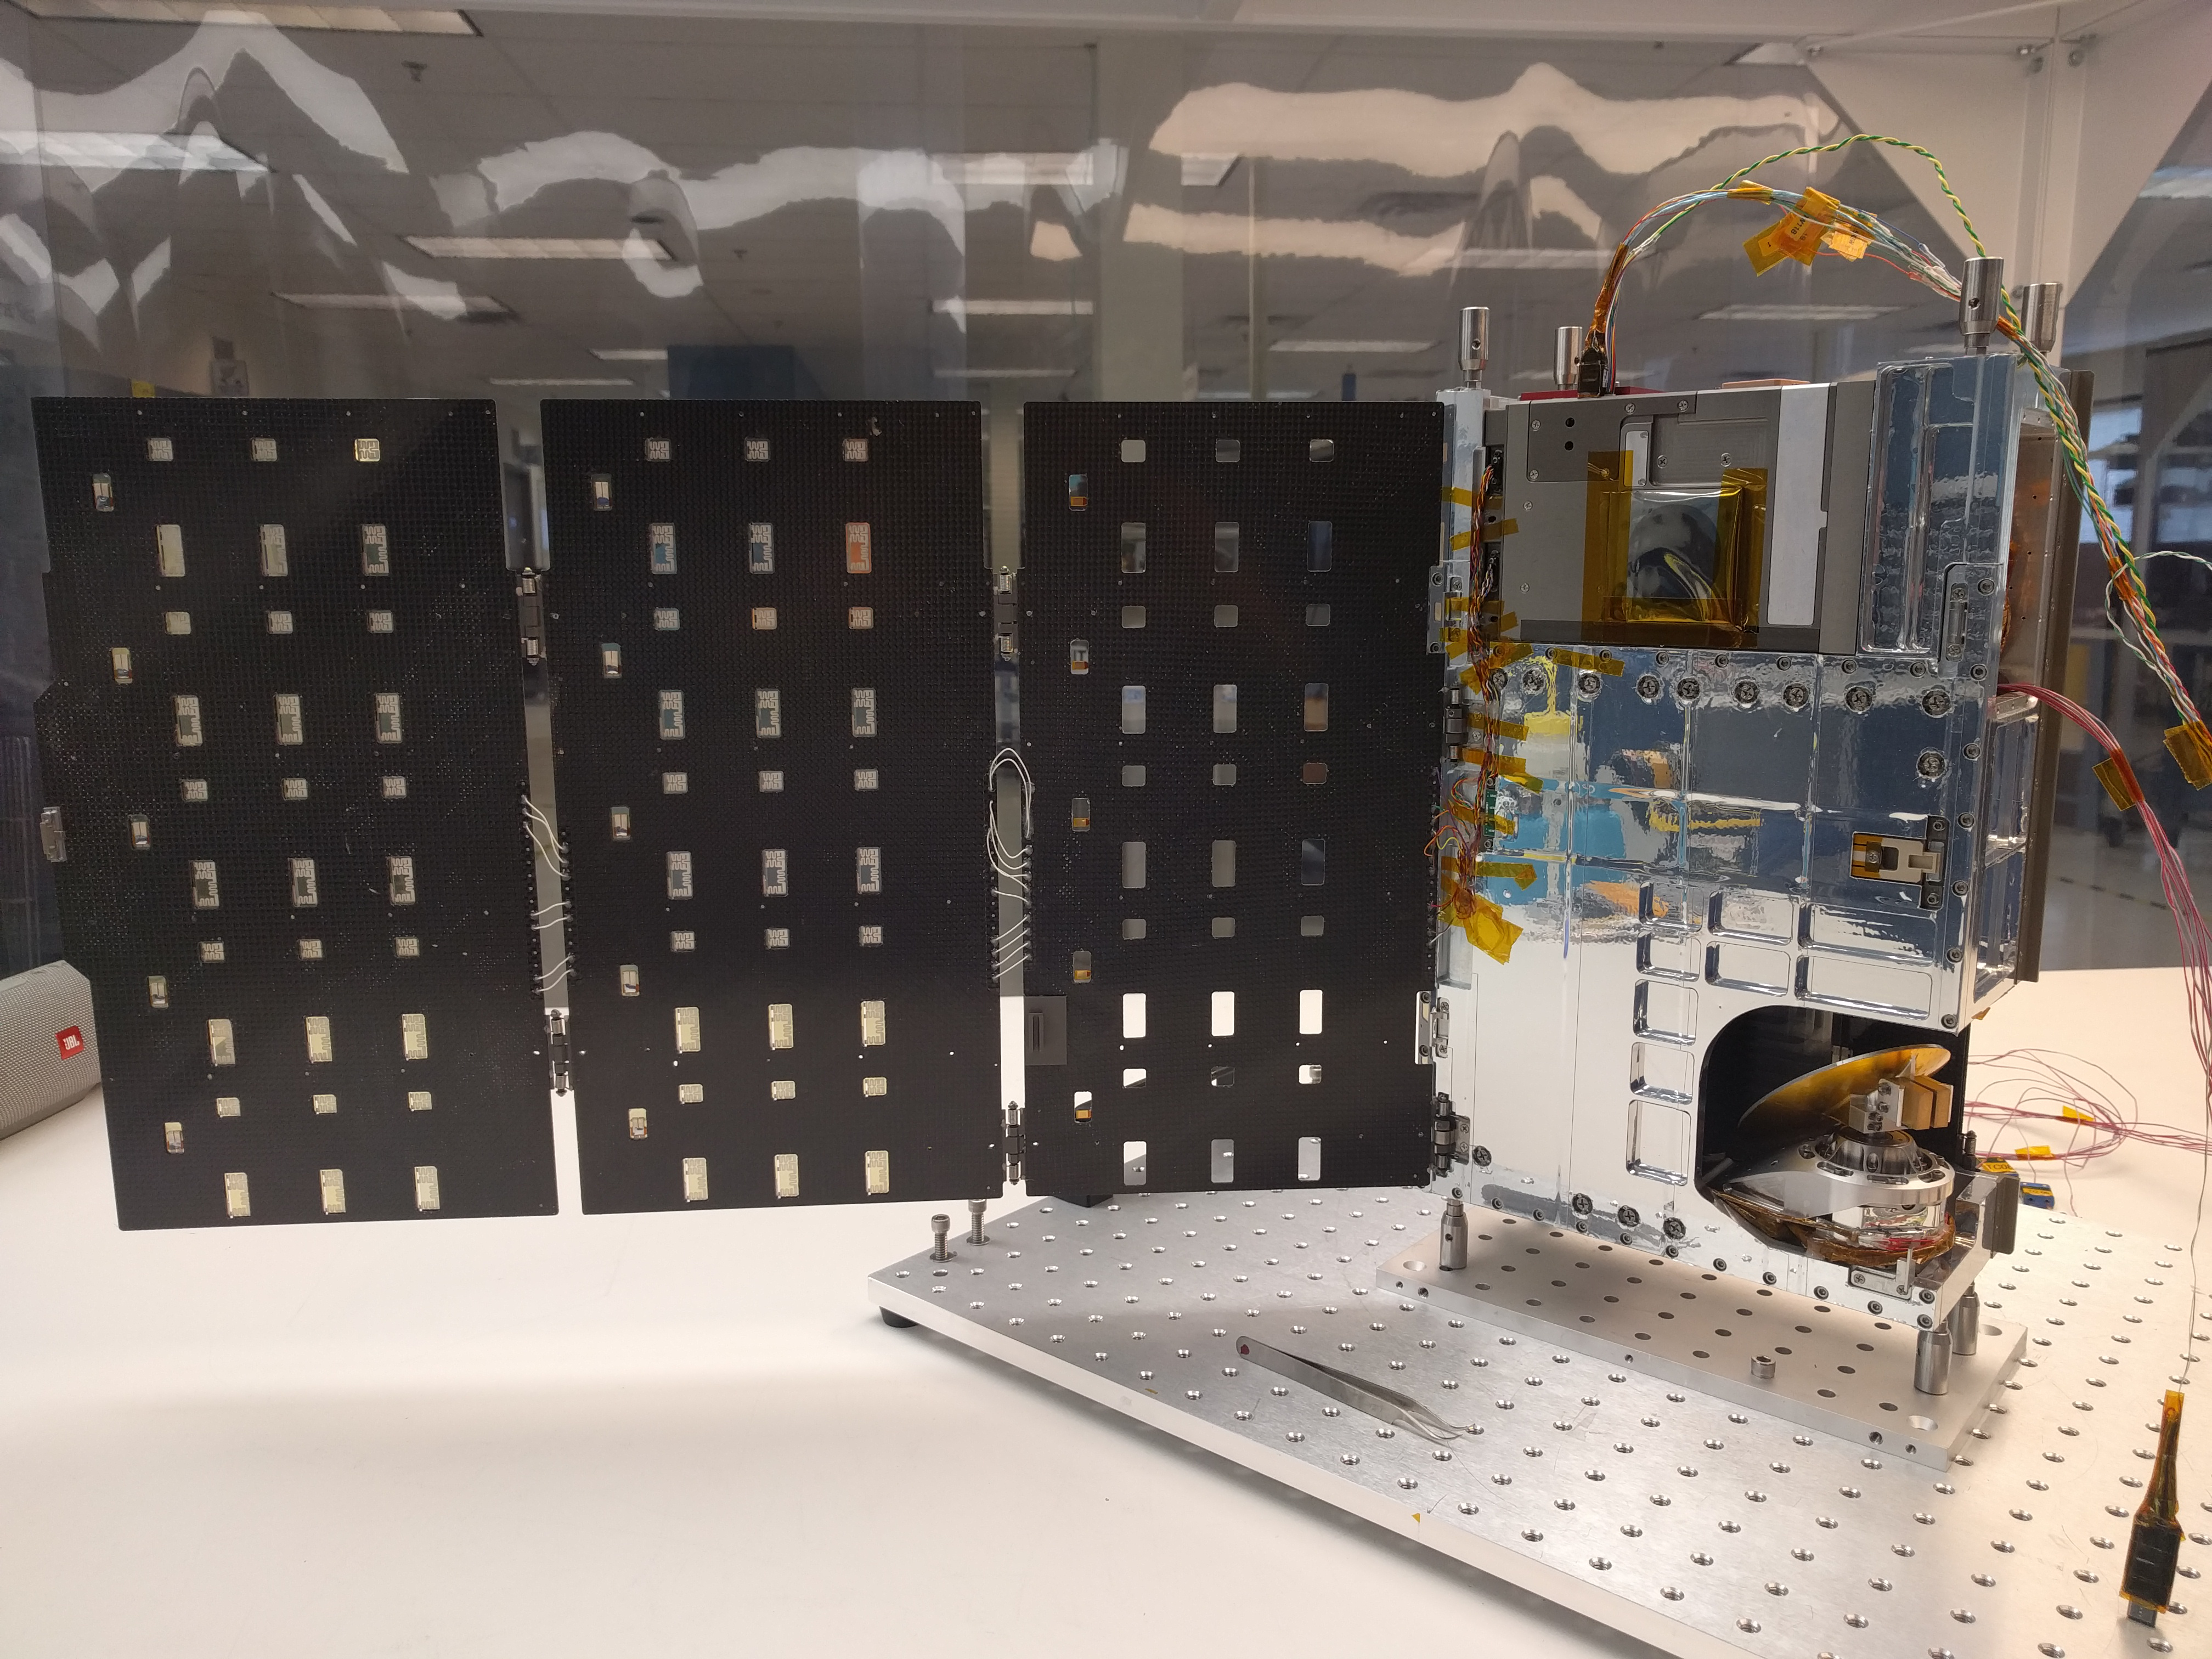

TEMPEST-D Spacecraft

The complete TEMPEST-D spacecraft shown with the solar panels deployed.

RainCube, CubeRRT and TEMPEST-D are currently integrated aboard Orbital ATKs Cygnus spacecraft and are awaiting launch on an Antares rocket. After the CubeSats have arrived at the station, they will be deployed into low-Earth orbit and will begin their missions to test these new technologies useful for predicting weather, ensuring data quality, and helping researchers better understand storms.

Credit: NASA/JPL-Caltech/Blue Canyon Technologies